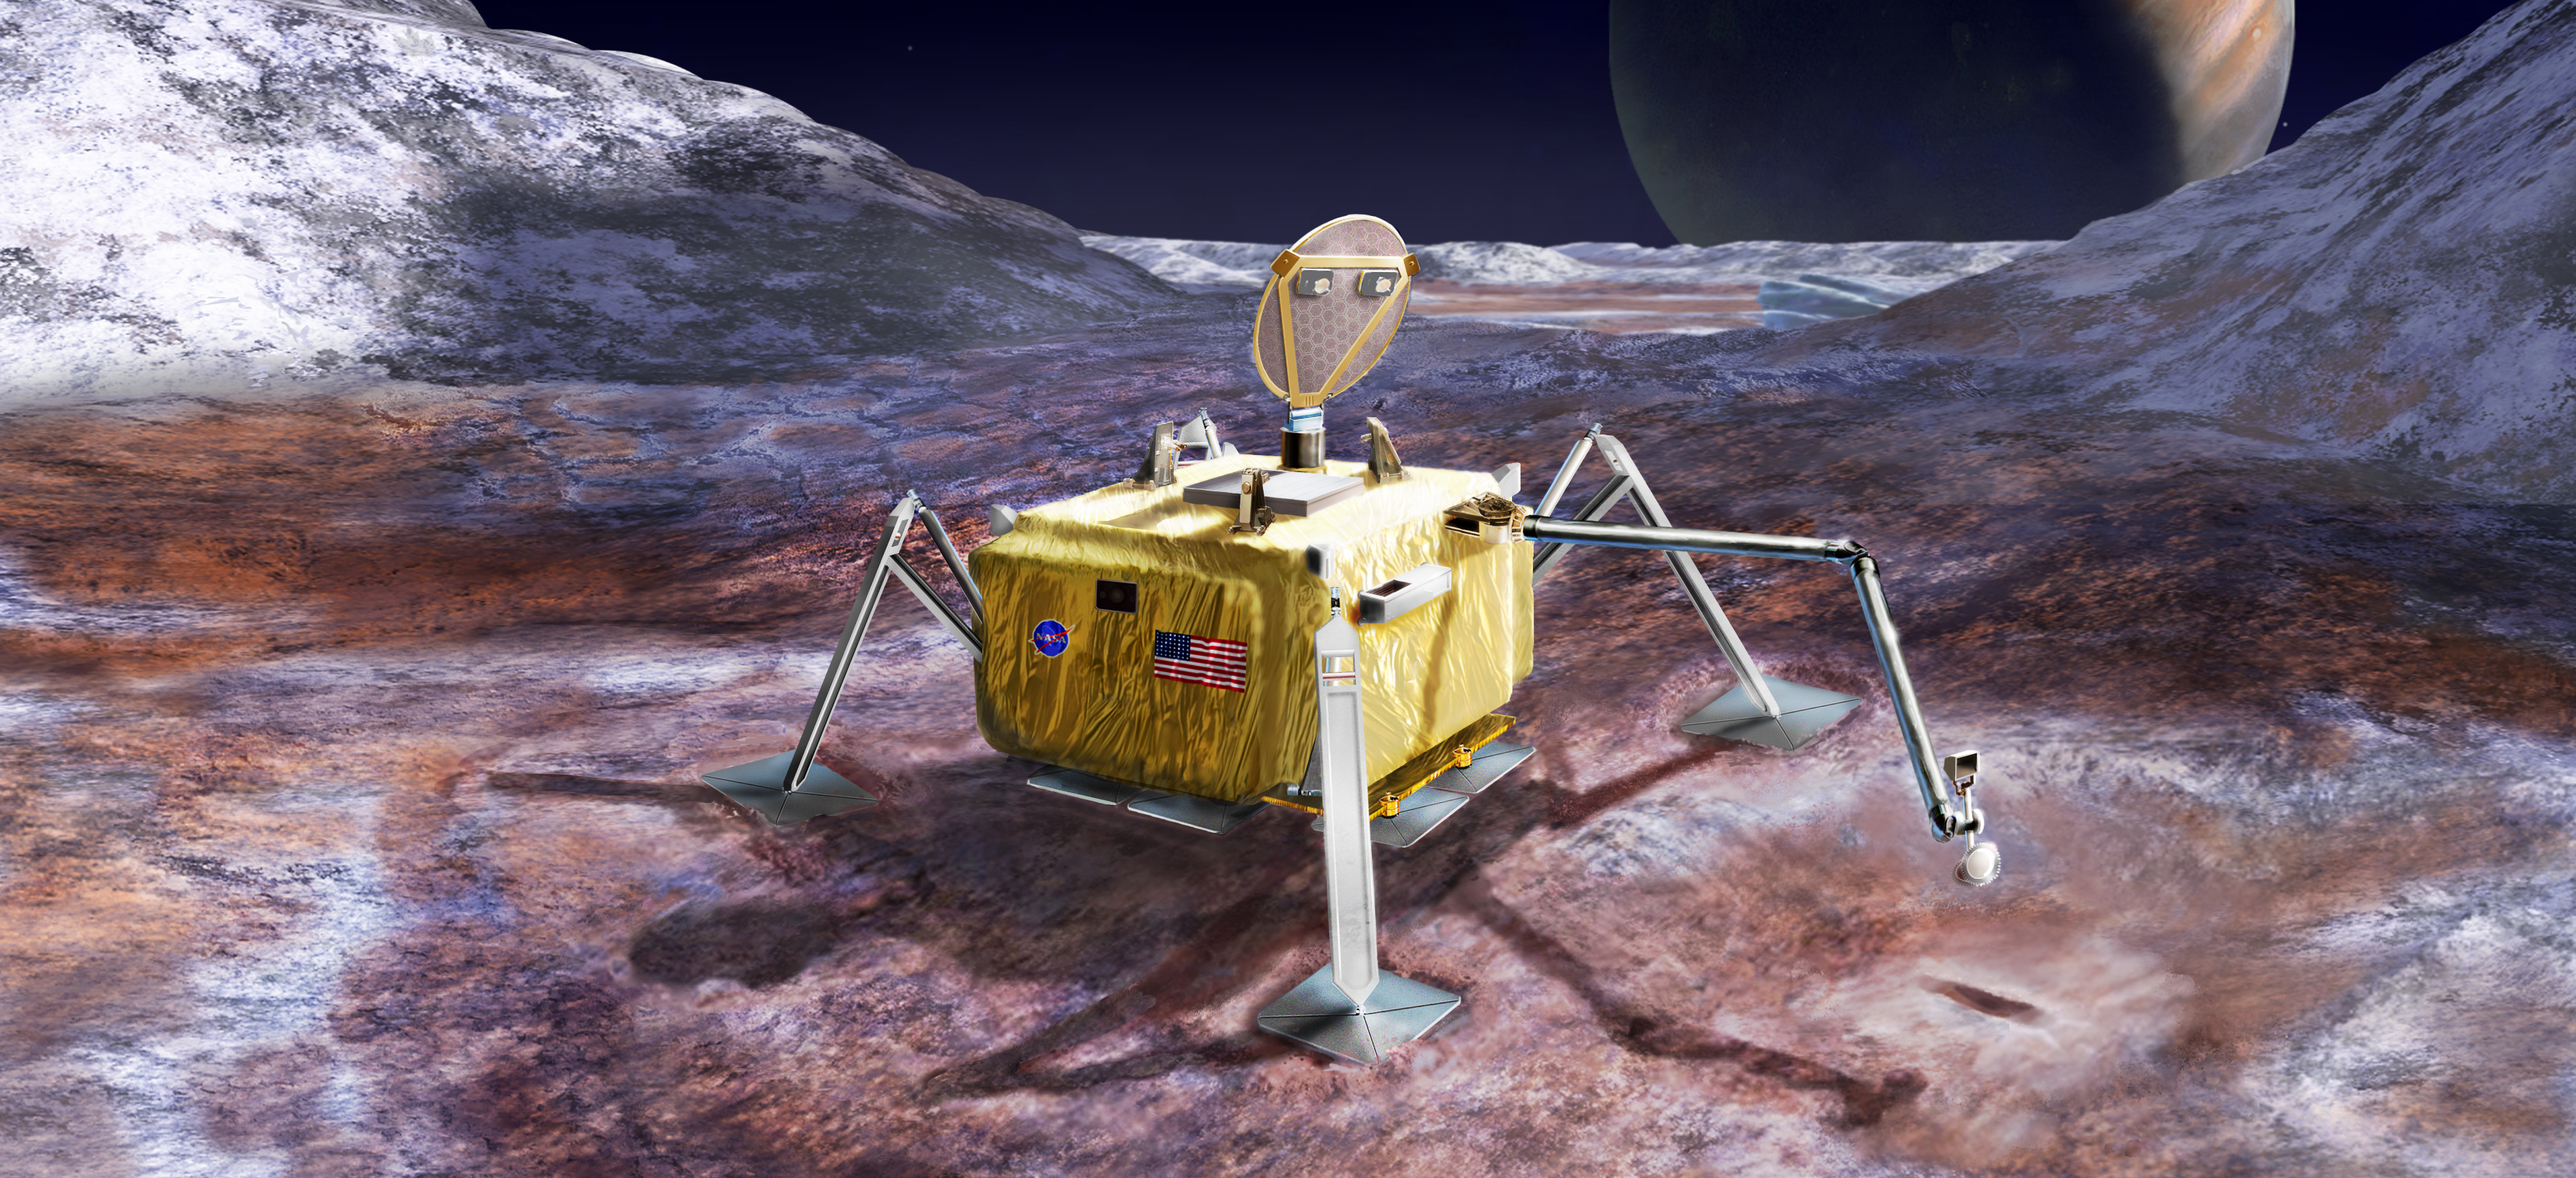

Europa Lander Mission Concept (Artist’s Rendering)

Figure 1

This artist’s rendering illustrates a conceptual design for a potential future mission to land a robotic probe on the surface of Jupiter’s moon Europa.

The lander is shown with a sampling arm extended, having previously excavated a small area on the surface.

The circular dish on top is a dual-purpose high-gain antenna and camera mast, with stereo imaging cameras mounted on the back of the antenna.

Three vertical shapes located around the top center of the lander are attachment points for cables that would lower the rover from a sky crane, which is envisioned as the landing system for this mission concept.

An alternate version of this artwork, with a vertical orientation, is also available (see Figure 1).

Credit: NASA/JPL-Caltech